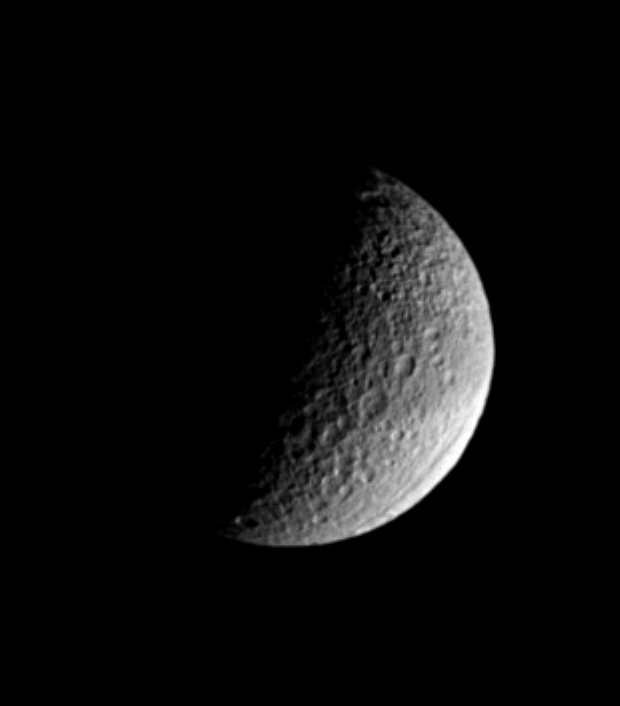

Tethys Mysteries

Saturn’s moon Tethys, named for a sea goddess, shows off two of its more puzzling features in this Cassini image. Ithaca Chasma, near lower right, stretches for more than 1,000 kilometers (620 miles) across the moon’s surface. The origin of this canyon system, which is 100 kilometers (60 miles) across on average, is not completely understood, but might have resulted from the impact that created the giant crater Odysseus. Tethys is 1,071 kilometers (665 miles) across.

Also notable in this view is the dark band that girdles the moon’s equator. The nature of this feature may be better understood following Cassini’s planned close flyby in September, 2005.

The lit surface visible here is on the moon’s Saturn-facing hemisphere; north on Tethys is straight up.

The image was taken in visible light with the Cassini spacecraft narrow-angle camera on May 22, 2005, at a distance of approximately 884,000 kilometers (550,000 miles) from Tethys and at a Sun-Tethys-spacecraft, or phase, angle of 97 degrees. Resolution in the original image was 5 kilometers (3 miles) per pixel. The image has been contrast-enhanced and magnified by a factor of two to aid visibility.

The Cassini-Huygens mission is a cooperative project of NASA, the European Space Agency and the Italian Space Agency. The Jet Propulsion Laboratory, a division of the California Institute of Technology in Pasadena, manages the mission for NASA’s Science Mission Directorate, Washington, D.C. The Cassini orbiter and its two onboard cameras were designed, developed and assembled at JPL. The imaging team is based at the Space Science Institute, Boulder, Colo.

Credit: NASA/JPL/Space Science Institute